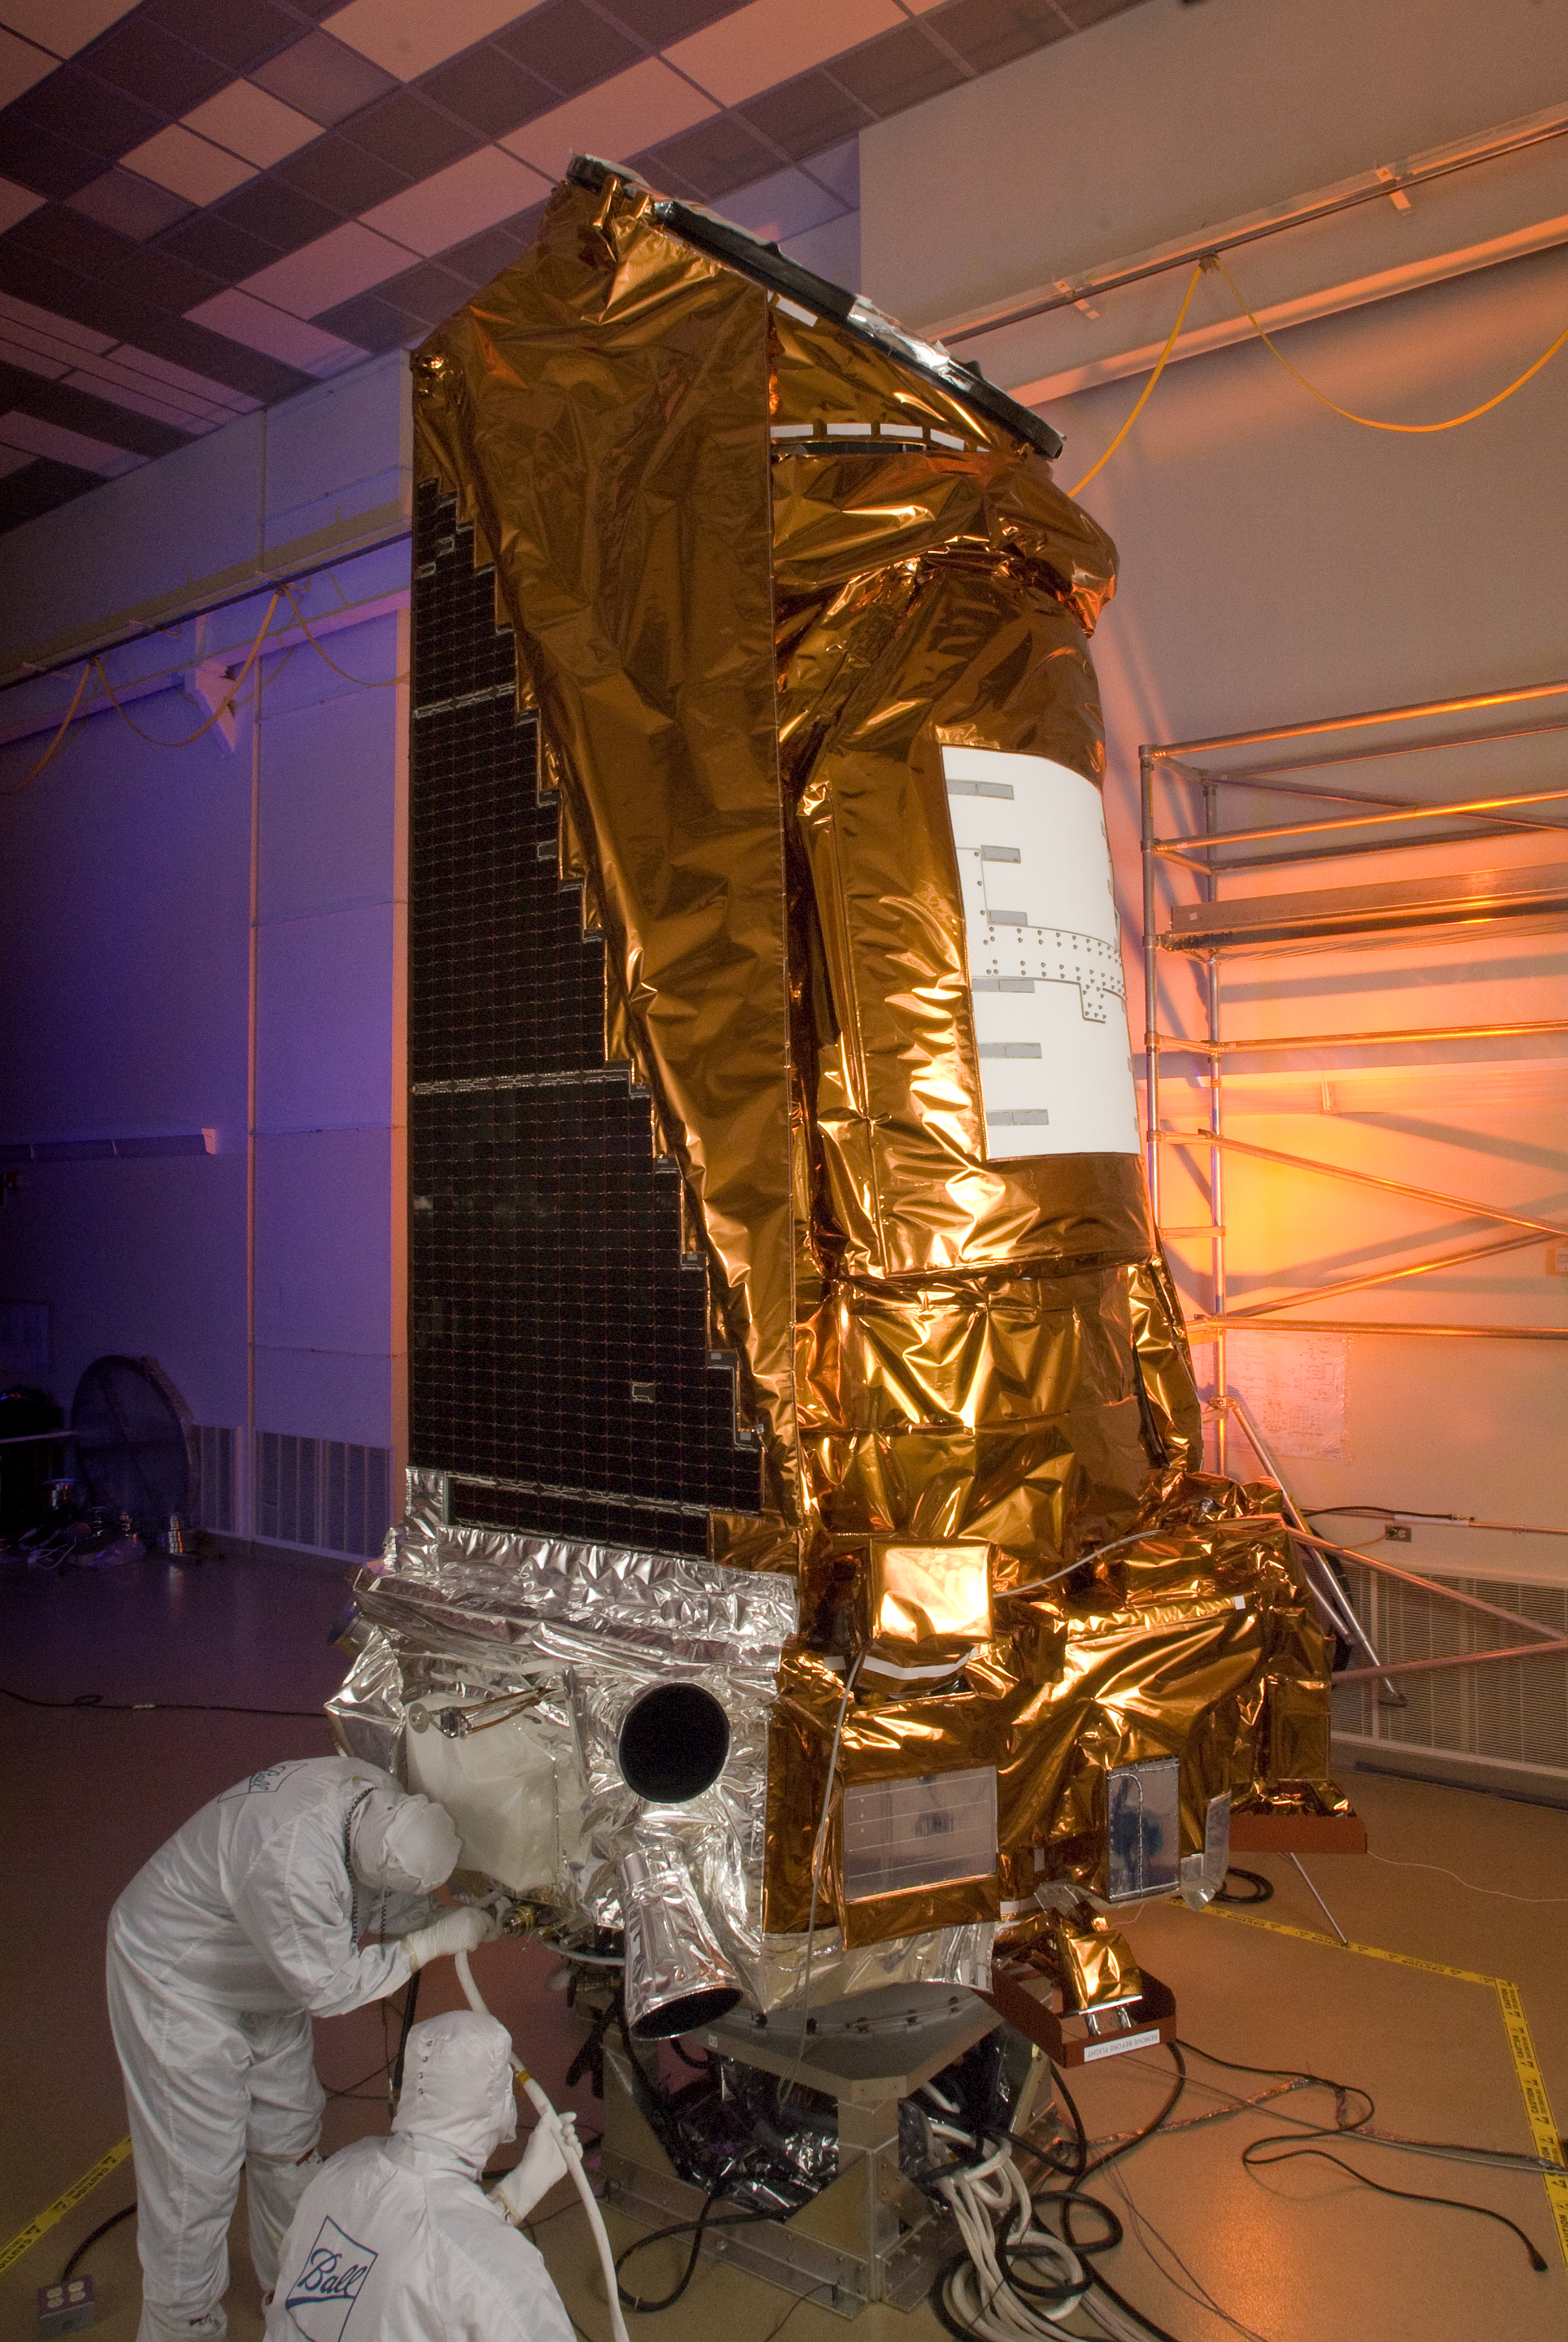

The Kepler Spacecraft

The Kepler spacecraft at Ball Aerospace & Technologies Corp. in Boulder, Colo.

Credit: NASA/JPL-Caltech/Ball